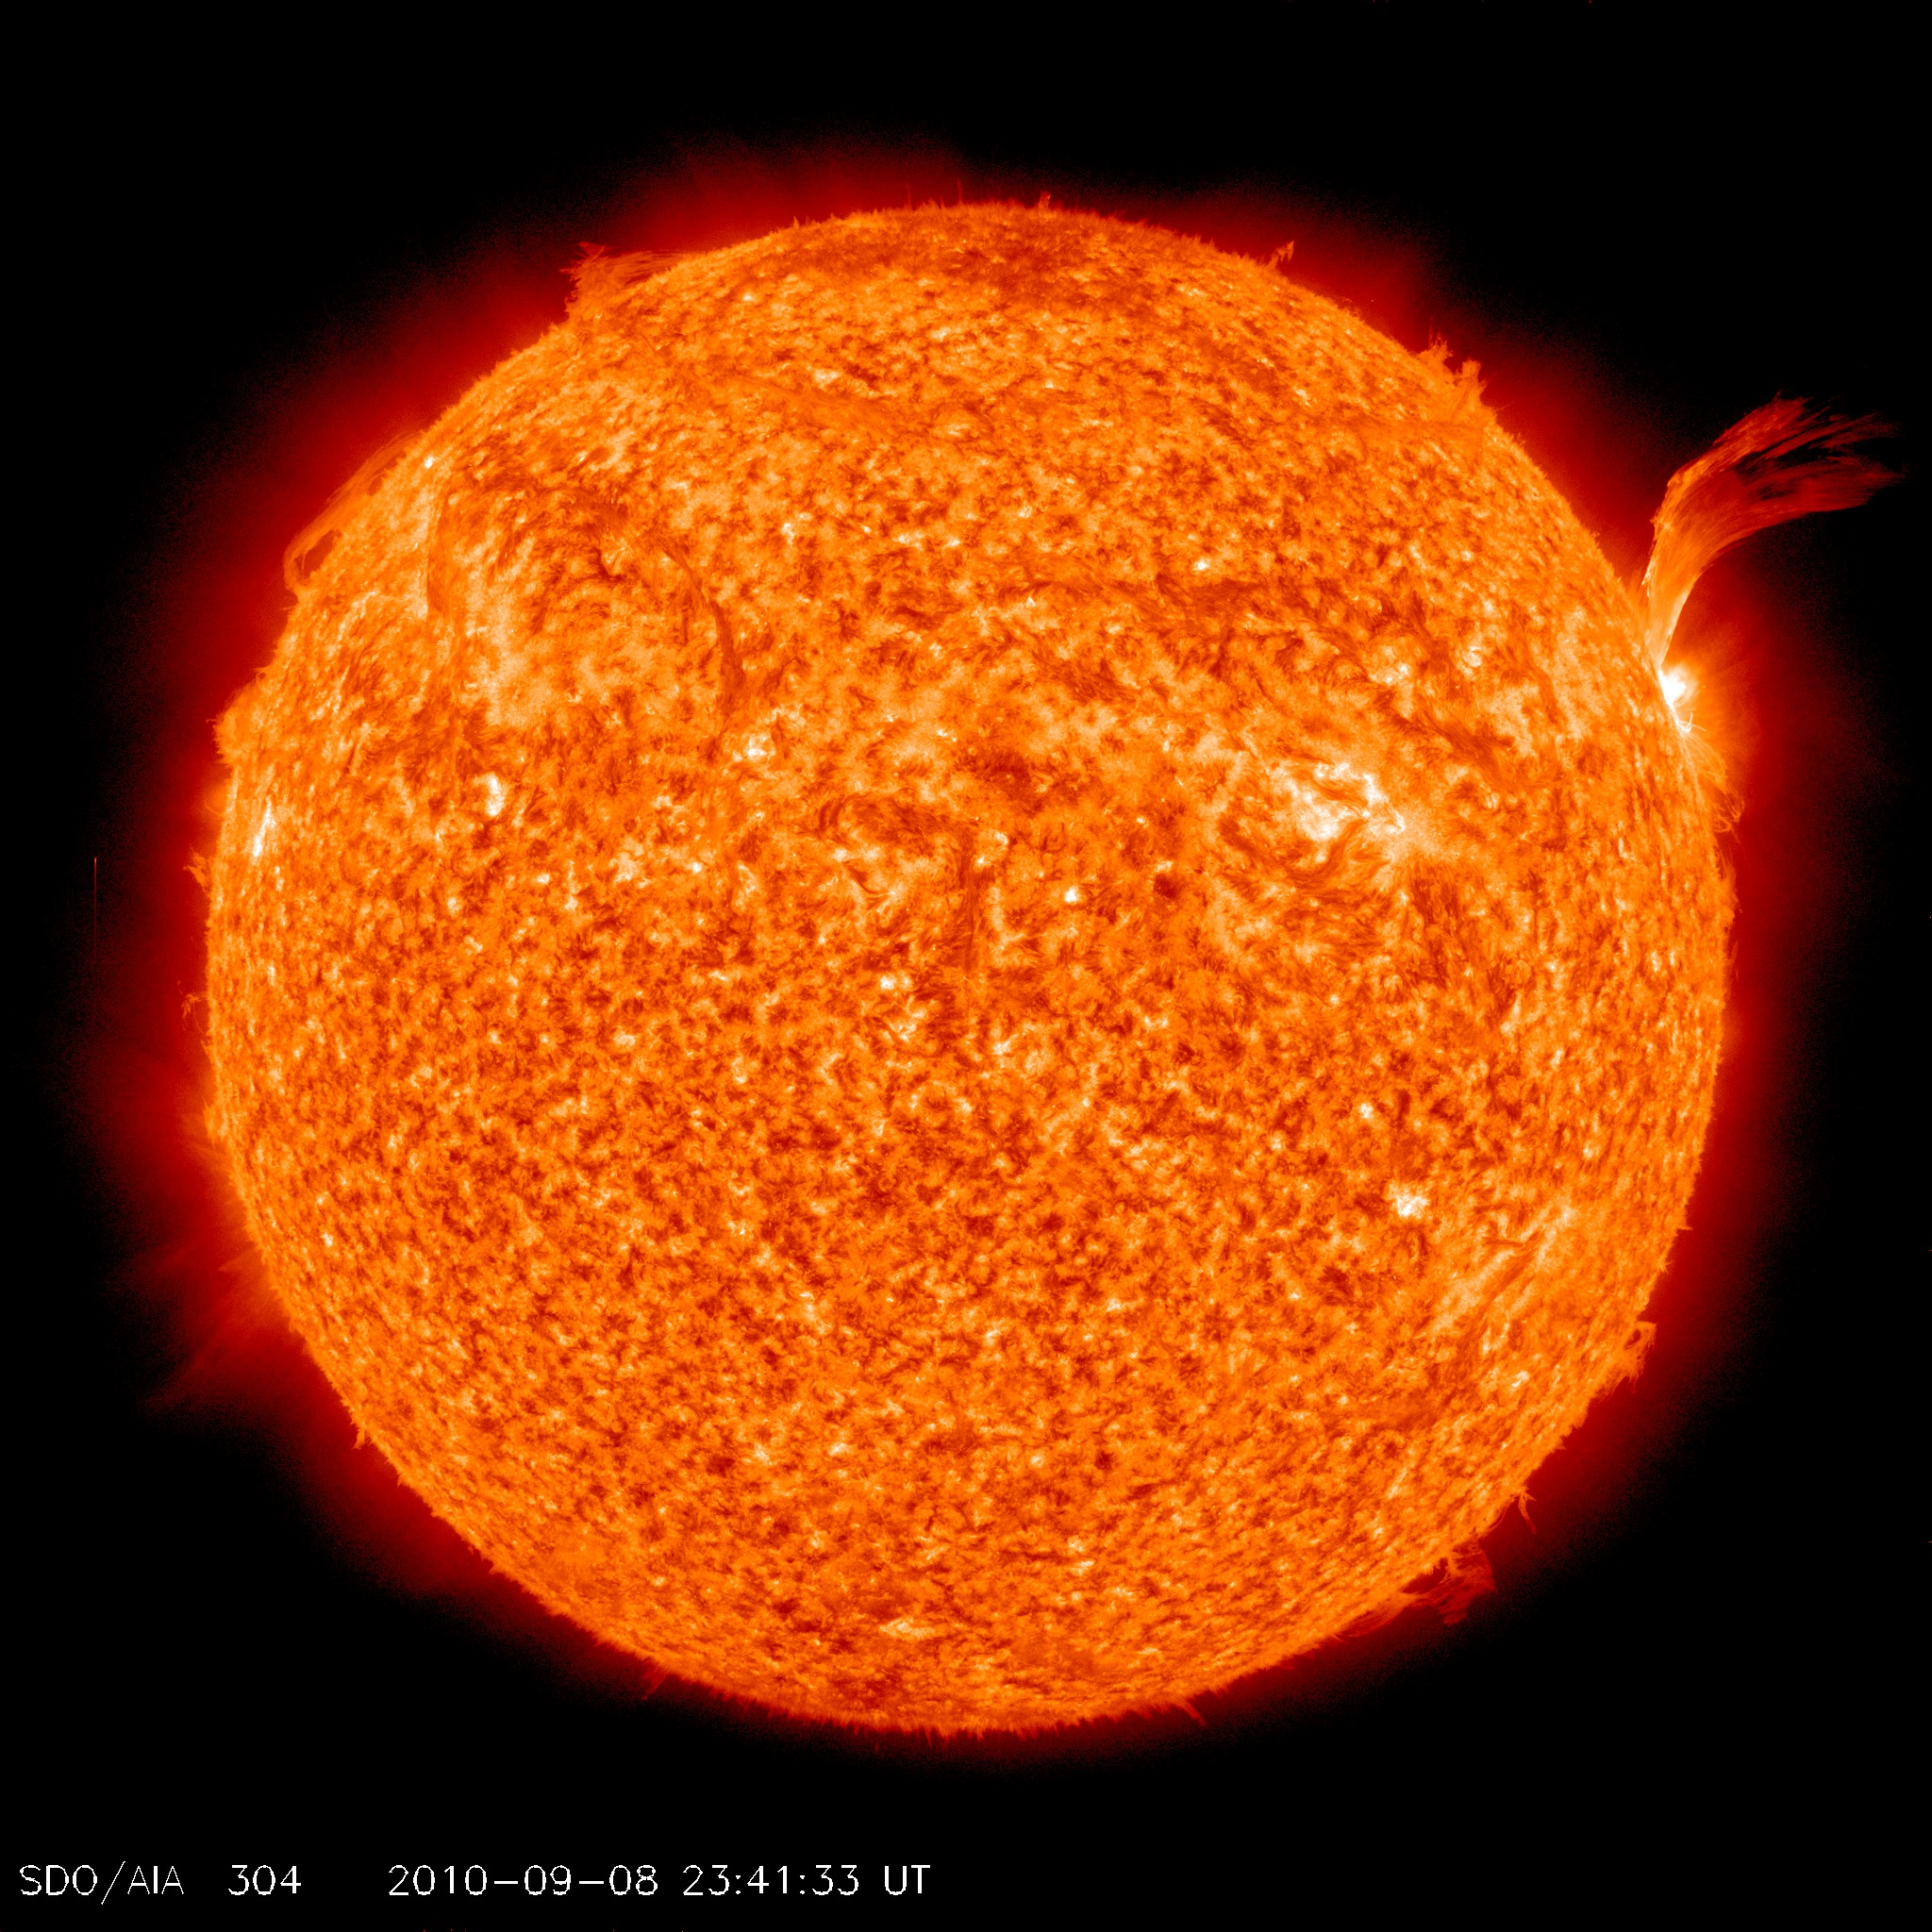

C3-class Solar Flare Erupts on Sept. 8, 2010 [Full Disk]

NASA image release Sept 9, 2010 Just as sunspot 1105 was turning away from Earth on Sept. 8, the active region erupted, producing a solar flare and a fantastic prominence. The eruption also hurled a bright coronal mass ejection into space. The eruption was not directed toward any planets. To see a detail go here: www.flickr.com/photos/gsfc/4974263471/ View the video here: www.flickr.com/photos/gsfc/4974878090 This is a snapshot of the prominence.

Credit: NASA/SDO